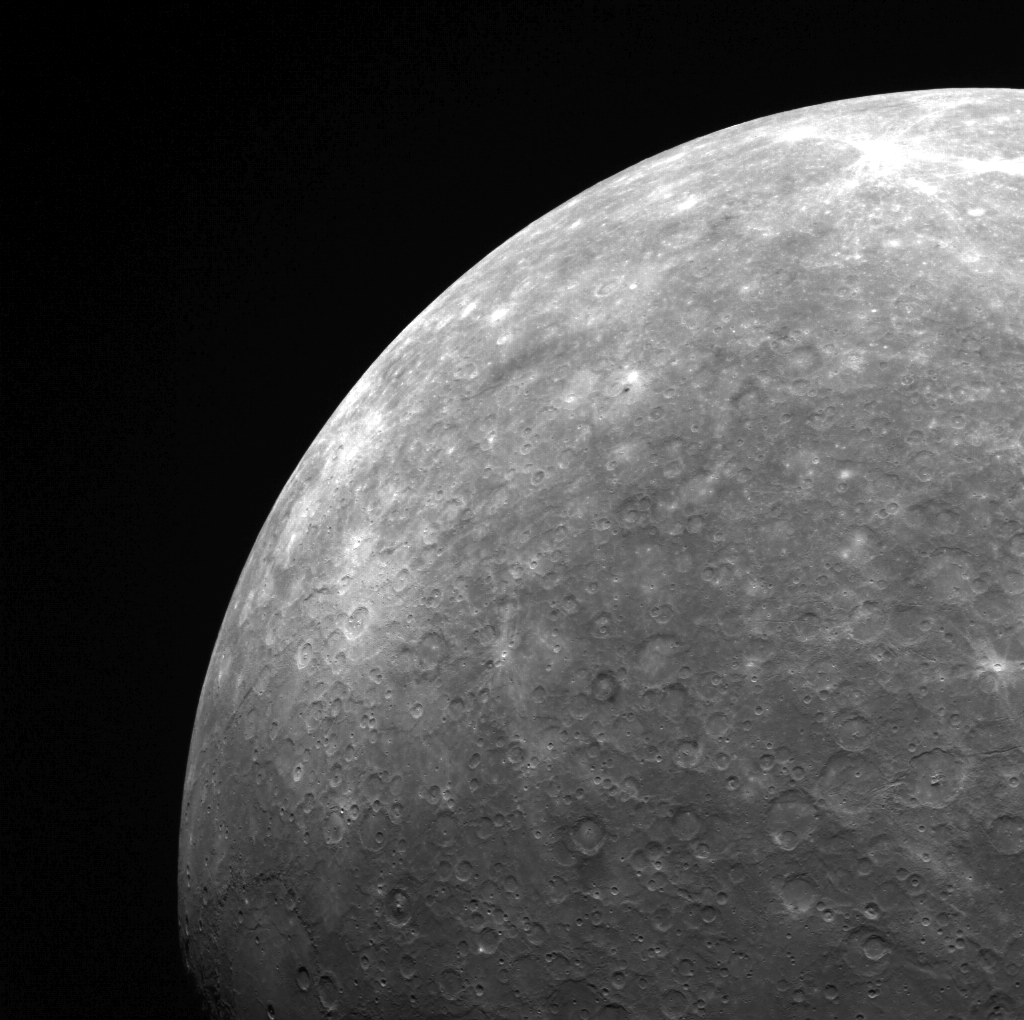

It All Ends at Mercury’s Limb

In this limb image of Mercury’s southern hemisphere, the enormous Rembrandt basin is visible in the lower left; bright Amaral crater, above Rembrandt in this image, also stands out. Towards the middle of the image is Sher-Gil, a dark-haloed crater.

This image was acquired as part of MDIS’s limb imaging campaign. Once per week, MDIS captures images of Mercury’s limb, with an emphasis on imaging the southern hemisphere limb. These limb images provide information about Mercury’s shape and complement measurements of topography made by the Mercury Laser Altimeter (MLA) of Mercury’s northern hemisphere.

The MESSENGER spacecraft is the first ever to orbit the planet Mercury, and the spacecraft’s seven scientific instruments and radio science investigation are unraveling the history and evolution of the Solar System’s innermost planet. Visit the Why Mercury? section of this website to learn more about the key science questions that the MESSENGER mission is addressing.

Date acquired: June 28, 2011
Image Mission Elapsed Time (MET): 217715590
Image ID: 433835
Instrument: Wide Angle Camera (WAC) of the Mercury Dual Imaging System (MDIS)
WAC filter: 7 (748 nanometers)
Center Latitude: -29.49°
Center Longitude: 133.6° E
Resolution: 2792 meters/pixel
Scale: Mercury’s radius is approximately 2440 km (1516 miles)
Incidence Angle: 46.3°
Emission Angle: 48.0°
Phase Angle: 68.9°

These images are from MESSENGER, a NASA Discovery mission to conduct the first orbital study of the innermost planet, Mercury. For information regarding the use of images, see the MESSENGER image use policy.

Credit: NASA/Johns Hopkins University Applied Physics Laboratory/Carnegie Institution of Washington